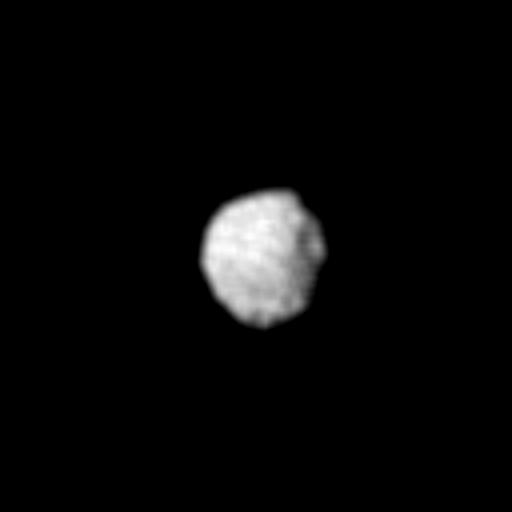

Uranus Moon – 1985U1

Several craters are seen on the surface of 1985U1, one of several small moons of Uranus discovered by Voyager 2. The spacecraft acquired this single image — the only close-up it obtained of any of the new moons — on Jan. 24, 1986. At the time, Voyager was at a distance of about 500,000 kilometers (300,000 miles) from 1985U1, yielding a resolution of about 10 km (6 mi) in this clear-filter, narrow-angle image. The moon was found Dec. 30, 1985; it was the first and largest of nearly a dozen satellites discovered by the spacecraft cameras. This image shows 1985U1 to be a dark, nearly spherical object, with a diameter of about 150 km (90 mi); the dark surface reflects only 7 percent of the incident light. The picture was inserted into the Voyager encounter sequence late in its development. This image has had a complex history, having been recorded on the spacecraft tape recorder and first played back during the late afternoon of Jan. 24. An antenna-pointing problem at one of the Australian tracking stations led to loss of the data, so the image had to be transmitted a second time. It was successfully received shortly before 6 p.m. PST Jan. 26. The Voyager project is managed for NASA by the Jet Propulsion Laboratory.

Credit: NASA/JPL